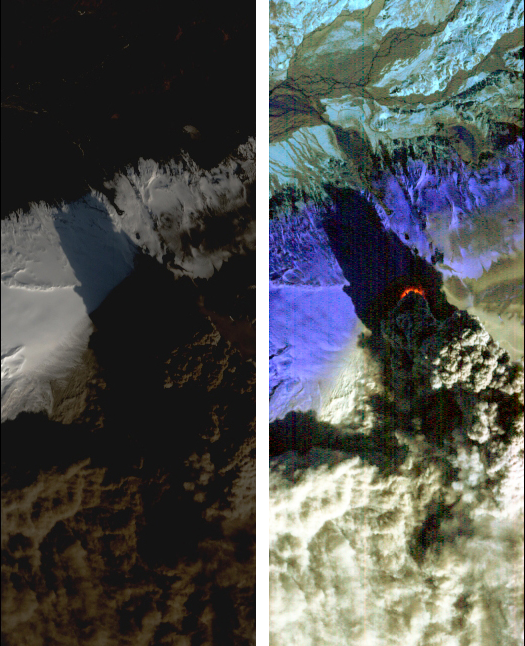

NASA Satellite Eyes Iceland Volcano Cauldron

On Sat., April 17, 2010, the Hyperion instrument onboard NASA’s Earth Observing-1 (EO-1) spacecraft obtained this pair of images of the continuing eruption of Iceland’s Eyjafjallajökull volcano. In the left-hand image, created from visible wavelengths, new black ash deposits are visible on the ground, as well as nearby brilliant unsullied ice and snow and the volcano’s brown, billowing plume. The plume’s dark color reflects its large ash content. These fine particles of pulverized rock are carried high into the atmosphere, where they create a hazard for aviation and are carried long distances by the prevailing winds.

In contrast, the false-color, infrared image at the right reveals the intense thermal emissions (at least 60 megawatts, or 60 million watts) emanating from the vent at the base of the massive plume. This thermal emission, equivalent to the energy consumption of 60,000 homes, represents only a small proportion of the total energy being released by the volcano as its molten lava interacts violently with ice and water. Each image covers an area measuring 7.7 kilometers (4.8 miles) wide, and has a resolution of 30 meters (98 feet) per pixel. The vertical direction is north-northeast.

The EO-1 spacecraft is managed by NASA’s Goddard Space Flight Center, Greenbelt, Md. EO-1 is the satellite remote-sensing asset used by the Volcano Sensor Web developed by NASA’s Jet Propulsion Laboratory, Pasadena, Calif., which is being used to monitor this, and other, volcanic eruptions around the world.

Credit: NASA/JPL/EO-1 Mission/GSFC/Ashley Davies